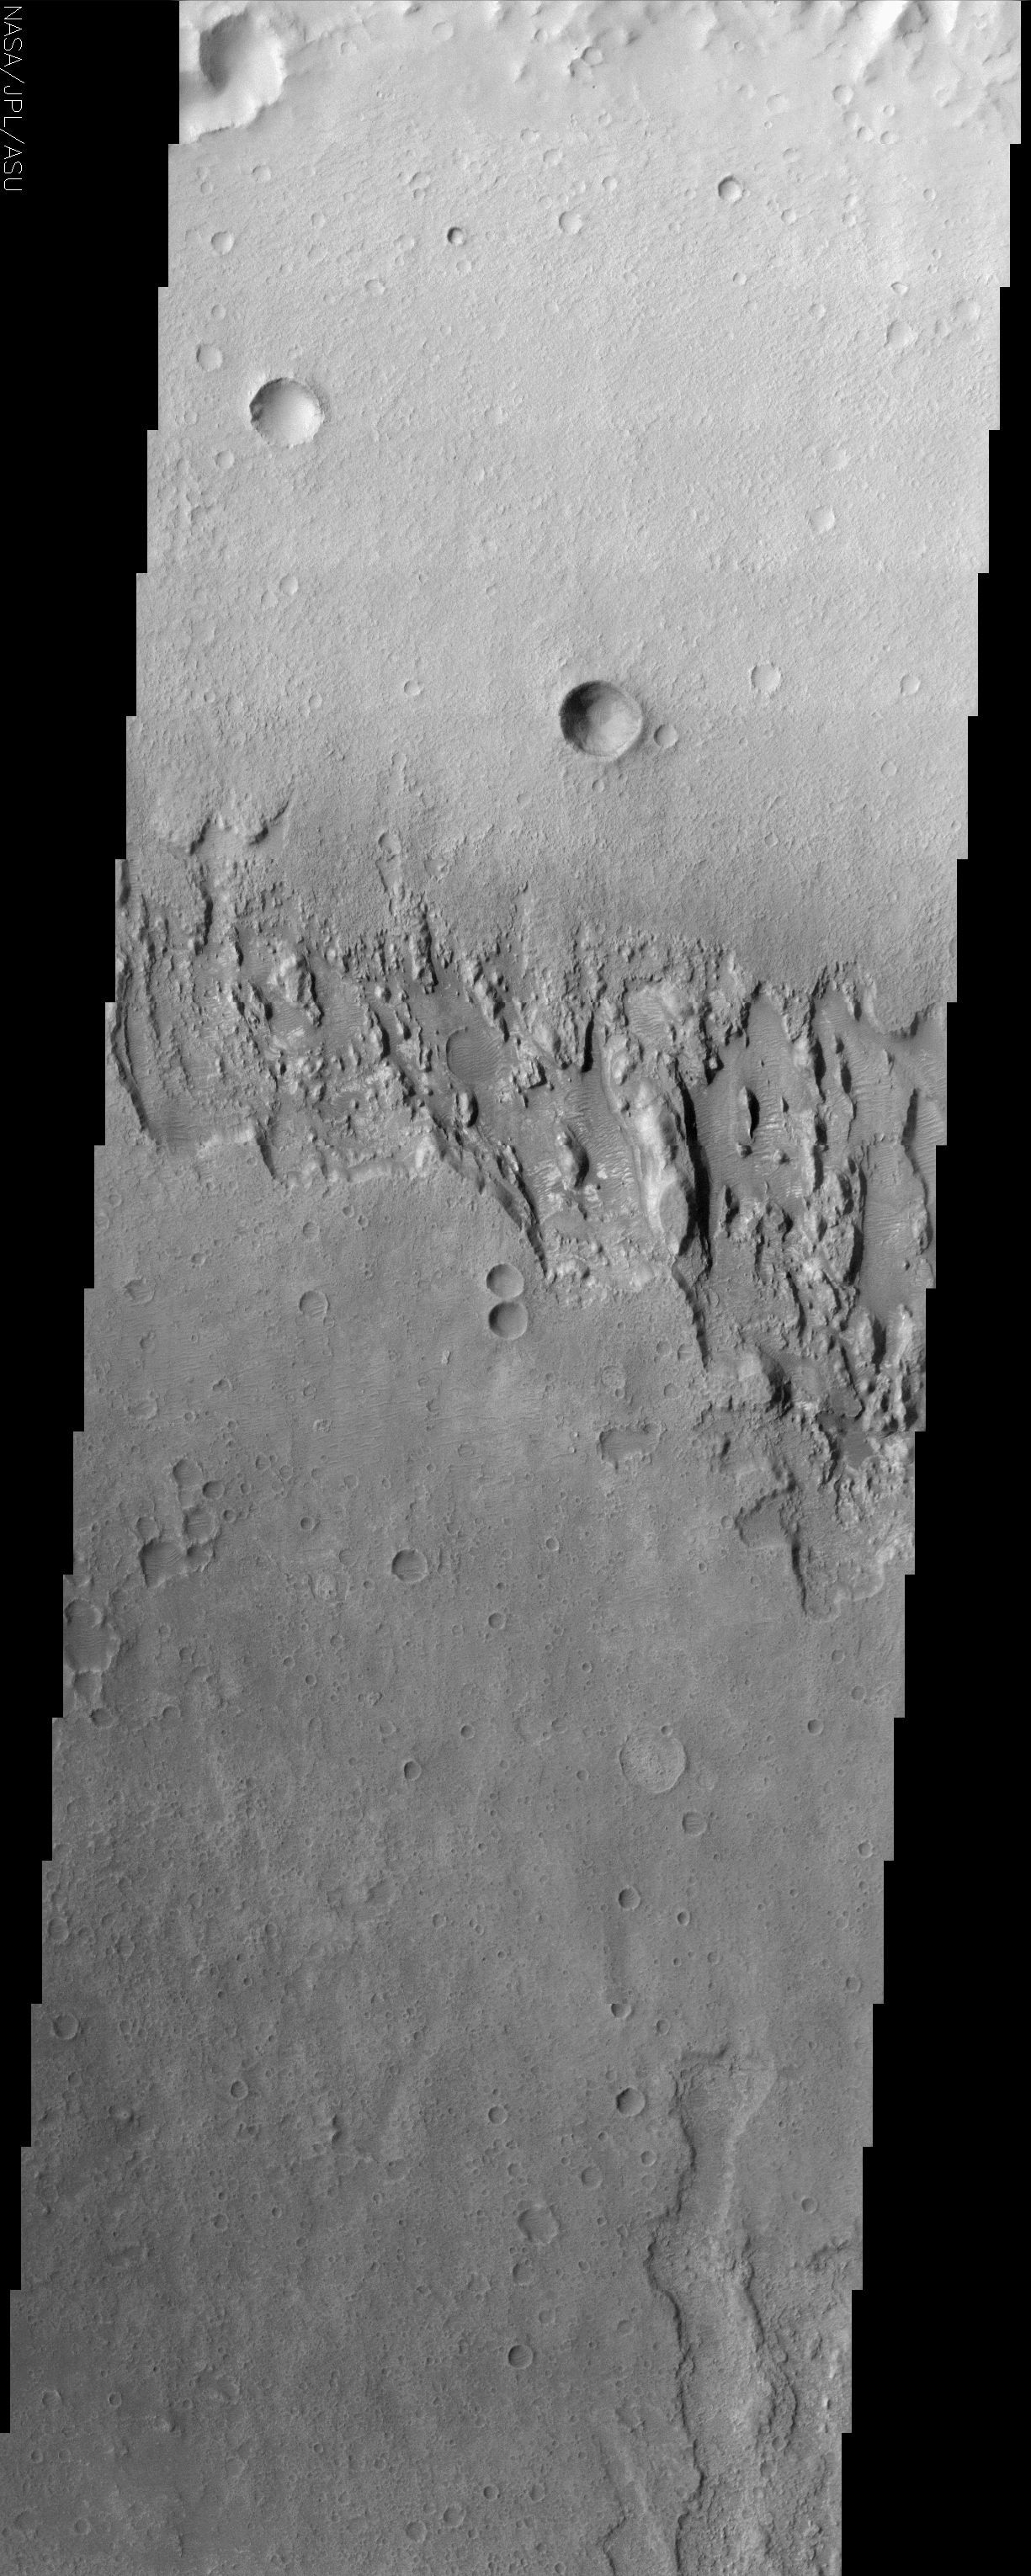

Mars Surface Layers in Infrared

(Released 29 May 2002)
Infrared imaging from NASA’s Mars Odyssey spacecraft shows signs of layering exposed at the surface in a region of Mars called Terra Meridiani. The brightness levels show daytime surface temperatures, which range from about minus 20 degrees to zero degrees Celsius (minus 4 degrees to 32 degrees Fahrenheit). Many of the temperature variations are due to slope effects, with sun-facing slopes warmer than shaded slopes. However, several rock layers can be seen to have distinctly different temperatures, indicating that physical properties vary from layer to layer. These differences suggest that the environment on this part of Mars varied through time as these layers were formed. The image is a mosaic combining four exposures taken by the thermal emission imaging system aboard Odyssey during the first two months of the Odyssey mapping mission, which began in February 2002. The area shown is about 120 kilometers (75 miles) across, at approximately 358 degrees east (2 degrees west) longitude and 3 degrees north latitude.

Credit: NASA/JPL/Arizona State University